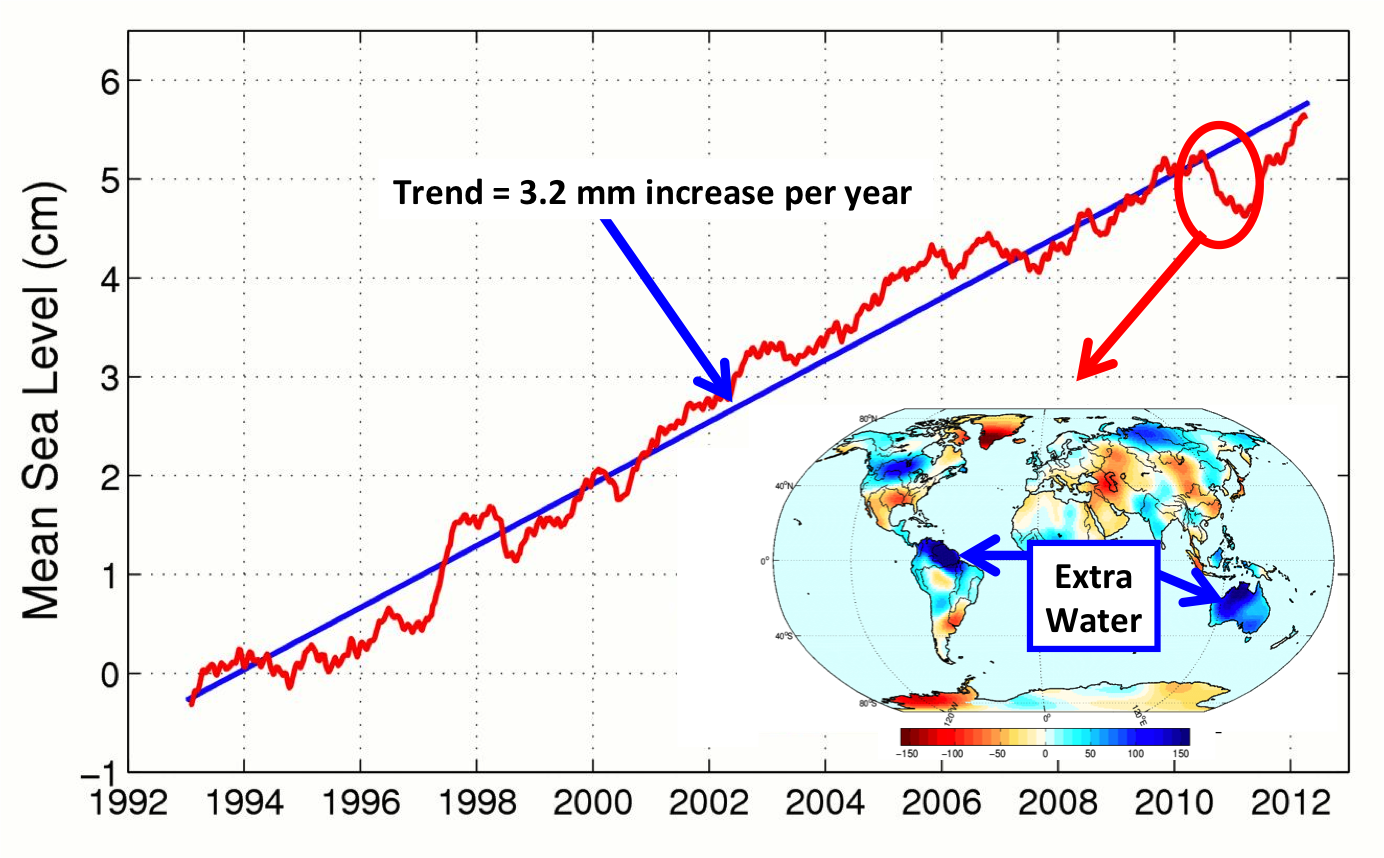

After Brief Dip, Global Mean Sea Level Resumes Climb

This figure shows changes in global mean sea level as measured by satellite altimetry (NASA/CNES Topex/Poseidon and Jason-1; and NASA/CNES/NOAA/EUMETSAT Jason-2) between 1992 to 2012. The data have been averaged to account for long time scale variations in sea level. The average annual increase in sea level over this timeframe, depicted by the blue line, is 3.2 millimeters per year. The inset shows changes in Earth’s water mass from the beginning of 2010 to mid 2011. Blue colors indicate an increase in water mass over the continents. A new NASA study shows that most of the sea level drop in 2010-11 [red circle] was related to the mass transport of water from the ocean to the continents (primarily Australia, northern South America and Southeast Asia [blue arrows]). While the ocean “lost” water, the continents experienced a gain because of increased rainfalls brought on by the 2010/11 La Nina. By mid-2012, global mean sea level had recovered by more than the 5 millimeters it dropped in 2010/11.

OSTM/Jason 2 is an international endeavor with responsibility for satellite development and launch shared between NASA and CNES. The U.S. National Oceanic and Atmospheric Administration (NOAA) is responsible for satellite operations, and JPL is managing the mission for NASA. Data processing is being carried out by CNES, the European Organisation for the Exploitation of Meteorological Satellites (EUMETSAT) and NOAA.

Credit: NASA/JPL-Caltech/CNES